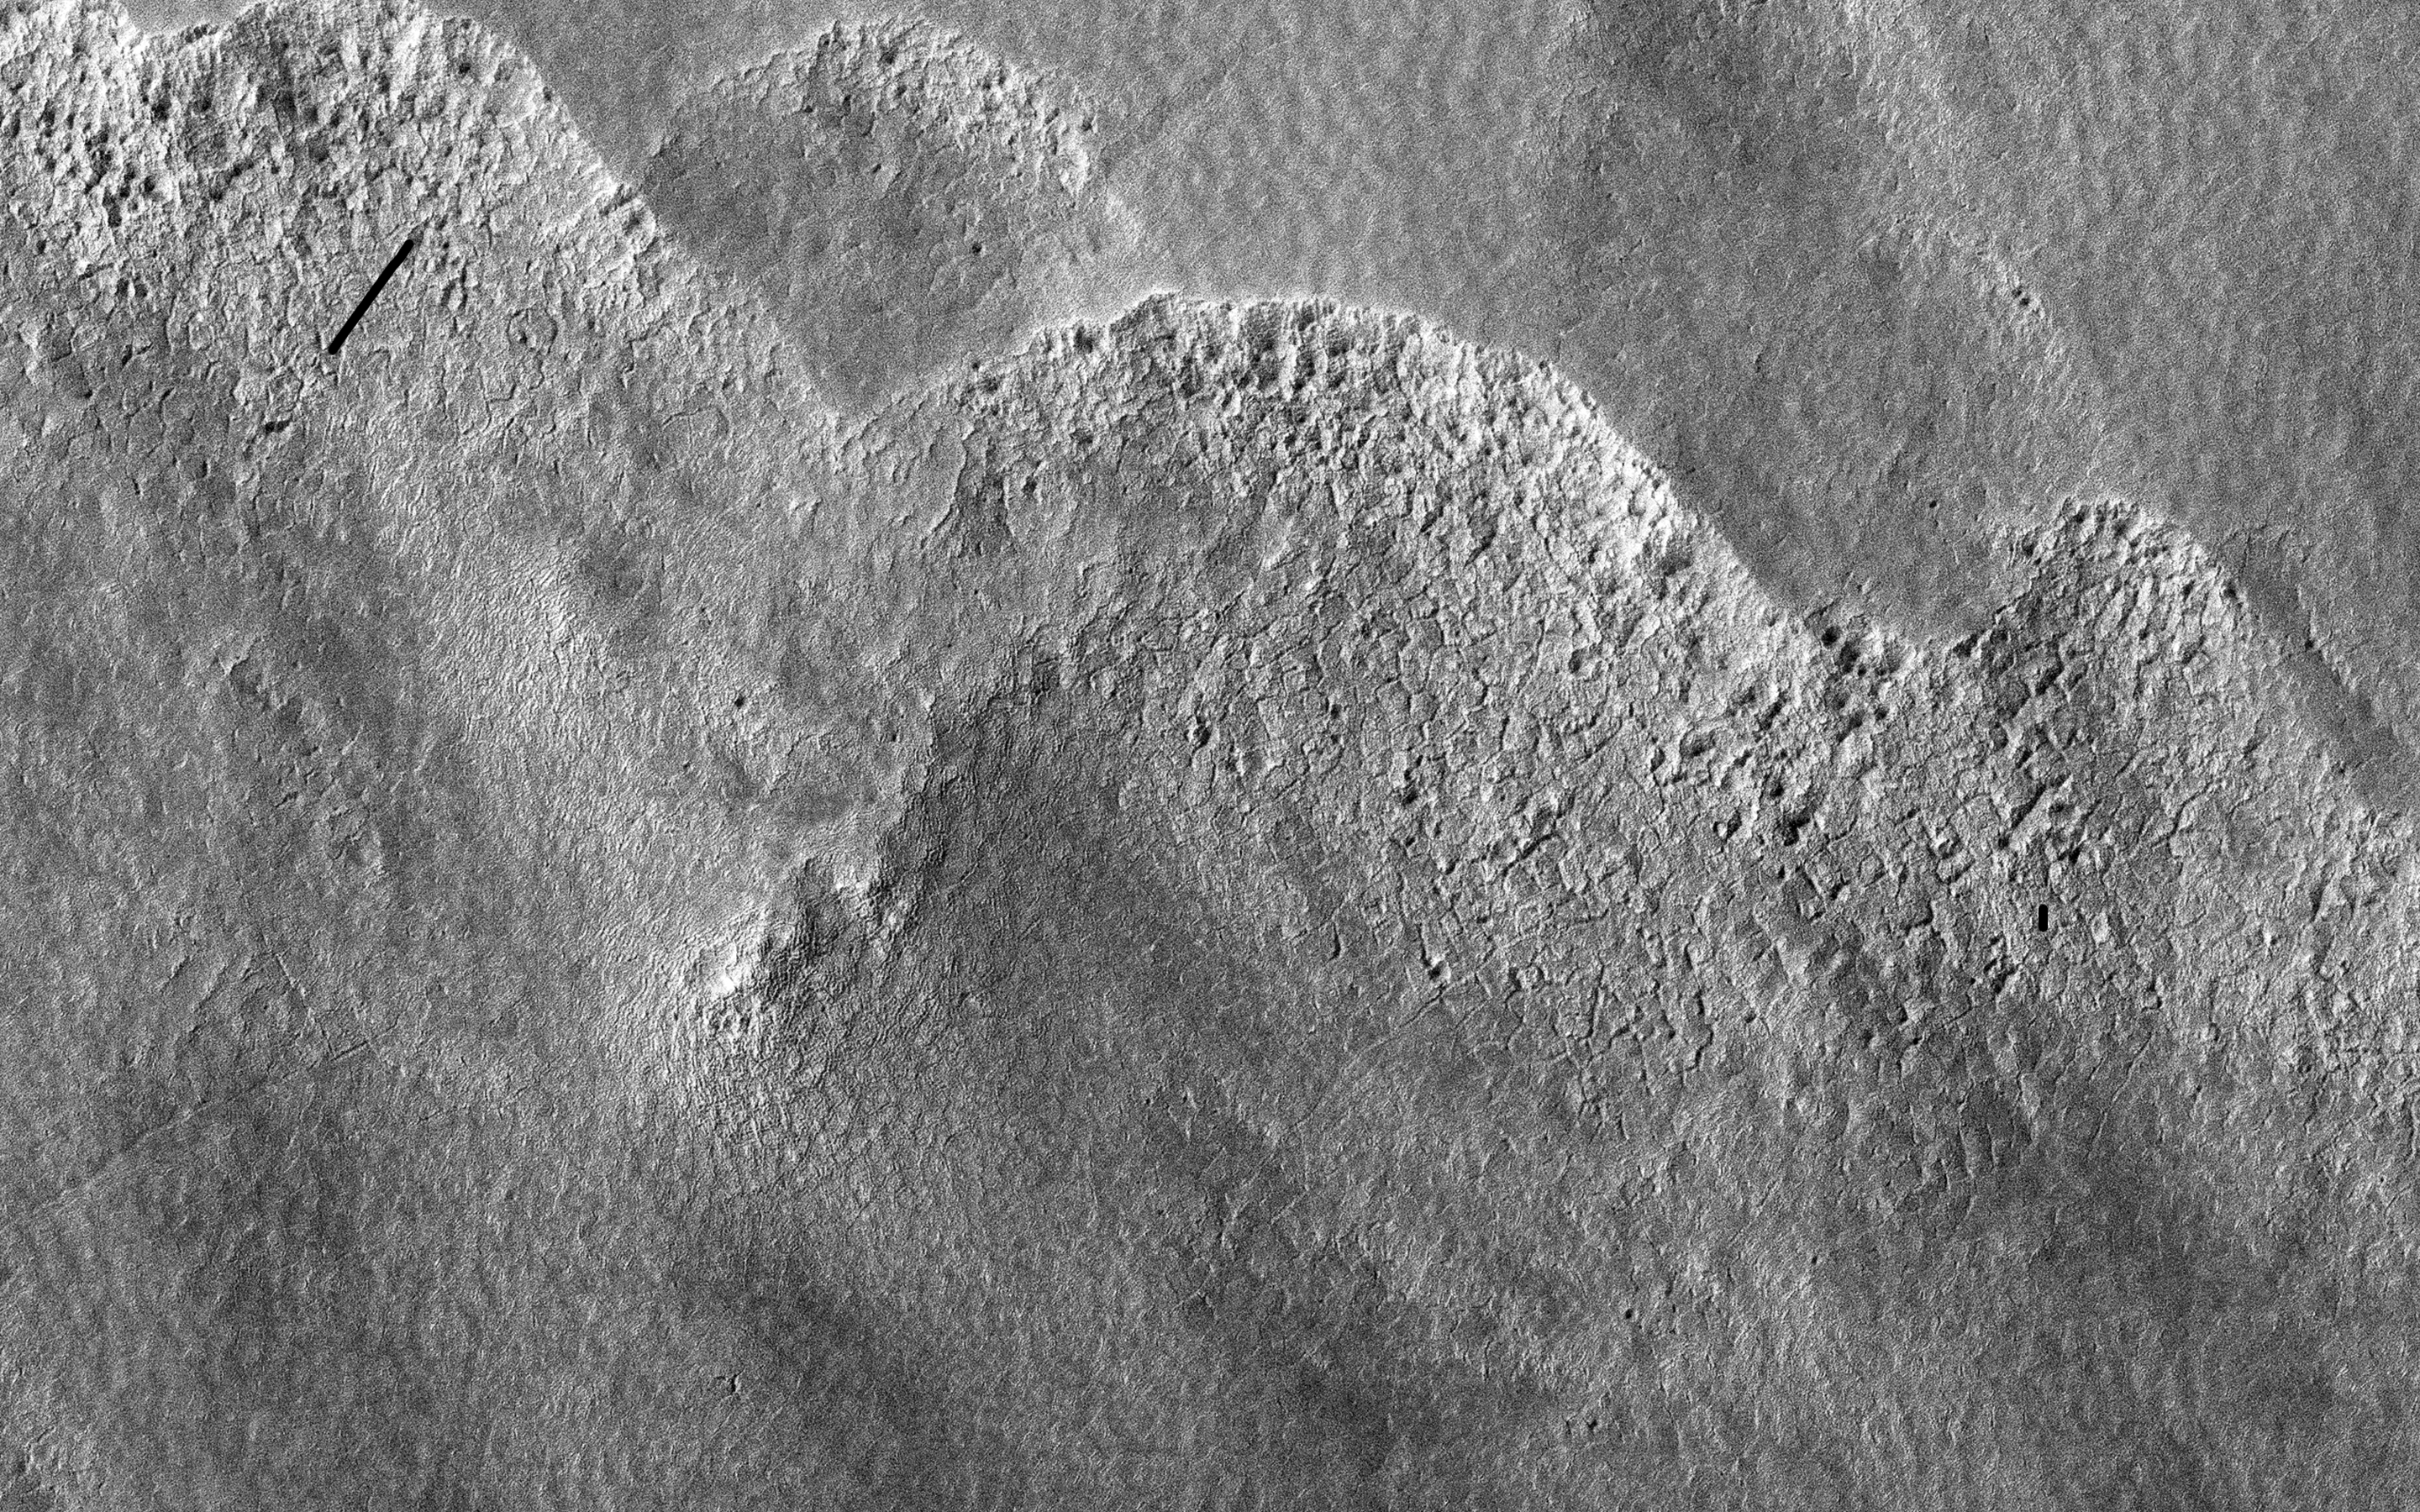

Pitted Landforms in Southern Hellas Planitia

This image is of a portion of the Southern plains region within Hellas, the largest impact basin on Mars, with a diameter of about 2300 kilometers (1400 miles).

There are three main phenomena apparent in this image. First, the faint dark streaks that criss-cross the terrain are dust devil tracks that clear the bright dust along their way. Second, the subtle overall bumpy “basketball” texture of the surface is formed by repeated seasonal freezing and thawing of the ice-rich regolith and is common at higher latitudes. Third, the large, elliptical, scalloped depressions are common in permafrost terrains in both hemispheres, where thick, latitude-dependent sedimentary mantles comprise the surface units.

These mantles are composed of ice-rich sediments that degrade as the ice sublimates away and is heated either by the Sun or by locally higher geothermal gradients. Sublimation, or the direct change in phase from ice to gas, occurs on Mars because of its low density atmosphere. These depressions have steeper pole-facing slopes, whereas the equator-facing slopes gently fade into the surrounding terrain. At full resolution (see close up view), numerous sublimation pits and networks of polygonal cracks are visible on the steeper, unstable pole-ward facing slopes.

The overall morphology of this terrain is characteristic of what is called “thermokarstic degradation processes,” which is a term used to describe the formation of pits in an ice-rich terrain due to loss of ice creating pits and collapse features.

The University of Arizona, Tucson, operates HiRISE, which was built by Ball Aerospace & Technologies Corp., Boulder, Colo. NASA’s Jet Propulsion Laboratory, a division of the California Institute of Technology in Pasadena, manages the Mars Reconnaissance Orbiter Project for NASA’s Science Mission Directorate, Washington.

Credit: NASA/JPL-Caltech/University of Arizona